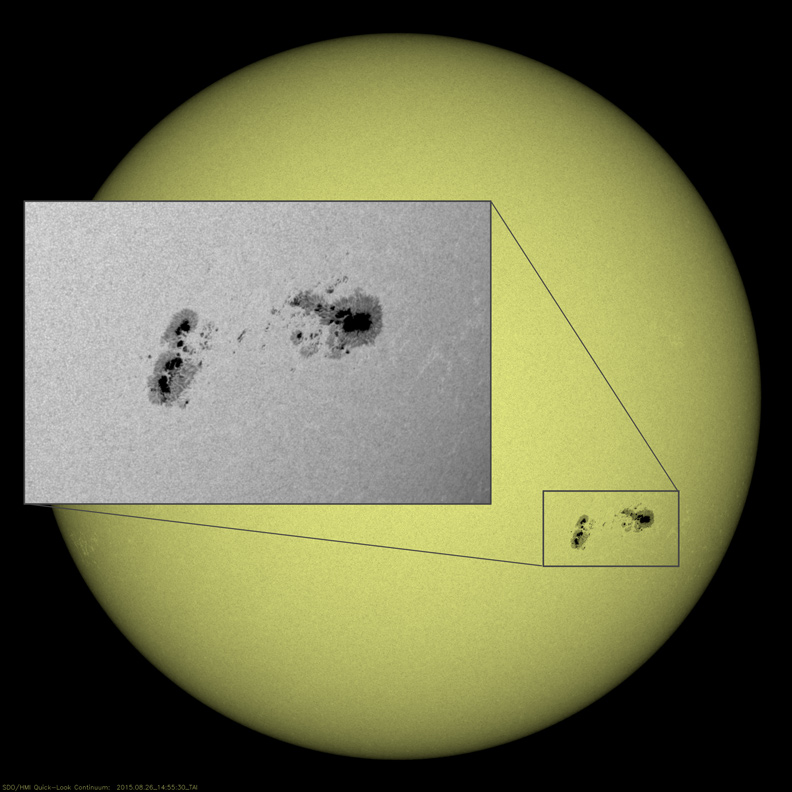

Big Sunspot Group

A large group of sunspots that rotated across the Sun over six days (Aug. 21-26, 2015) started out as a single cluster, but gradually separated into distinct groups. This region produced several M-class (medium-sized) flares. These were the only significant spots on the Sun during this period. The still image shows the separated group as it appeared on Aug. 26., 2015.

Movies
Sunspotgroup_gray_big.mp4
Sunspotgroup_gray_sm.mp4

SDO is managed by NASA’s Goddard Space Flight Center, Greenbelt, Maryland, for NASA’s Science Mission Directorate, Washington. Its Atmosphere Imaging Assembly was built by the Lockheed Martin Solar Astrophysics Laboratory (LMSAL), Palo Alto, California.

Credit: NASA/GSFC/Solar Dynamics Observatory